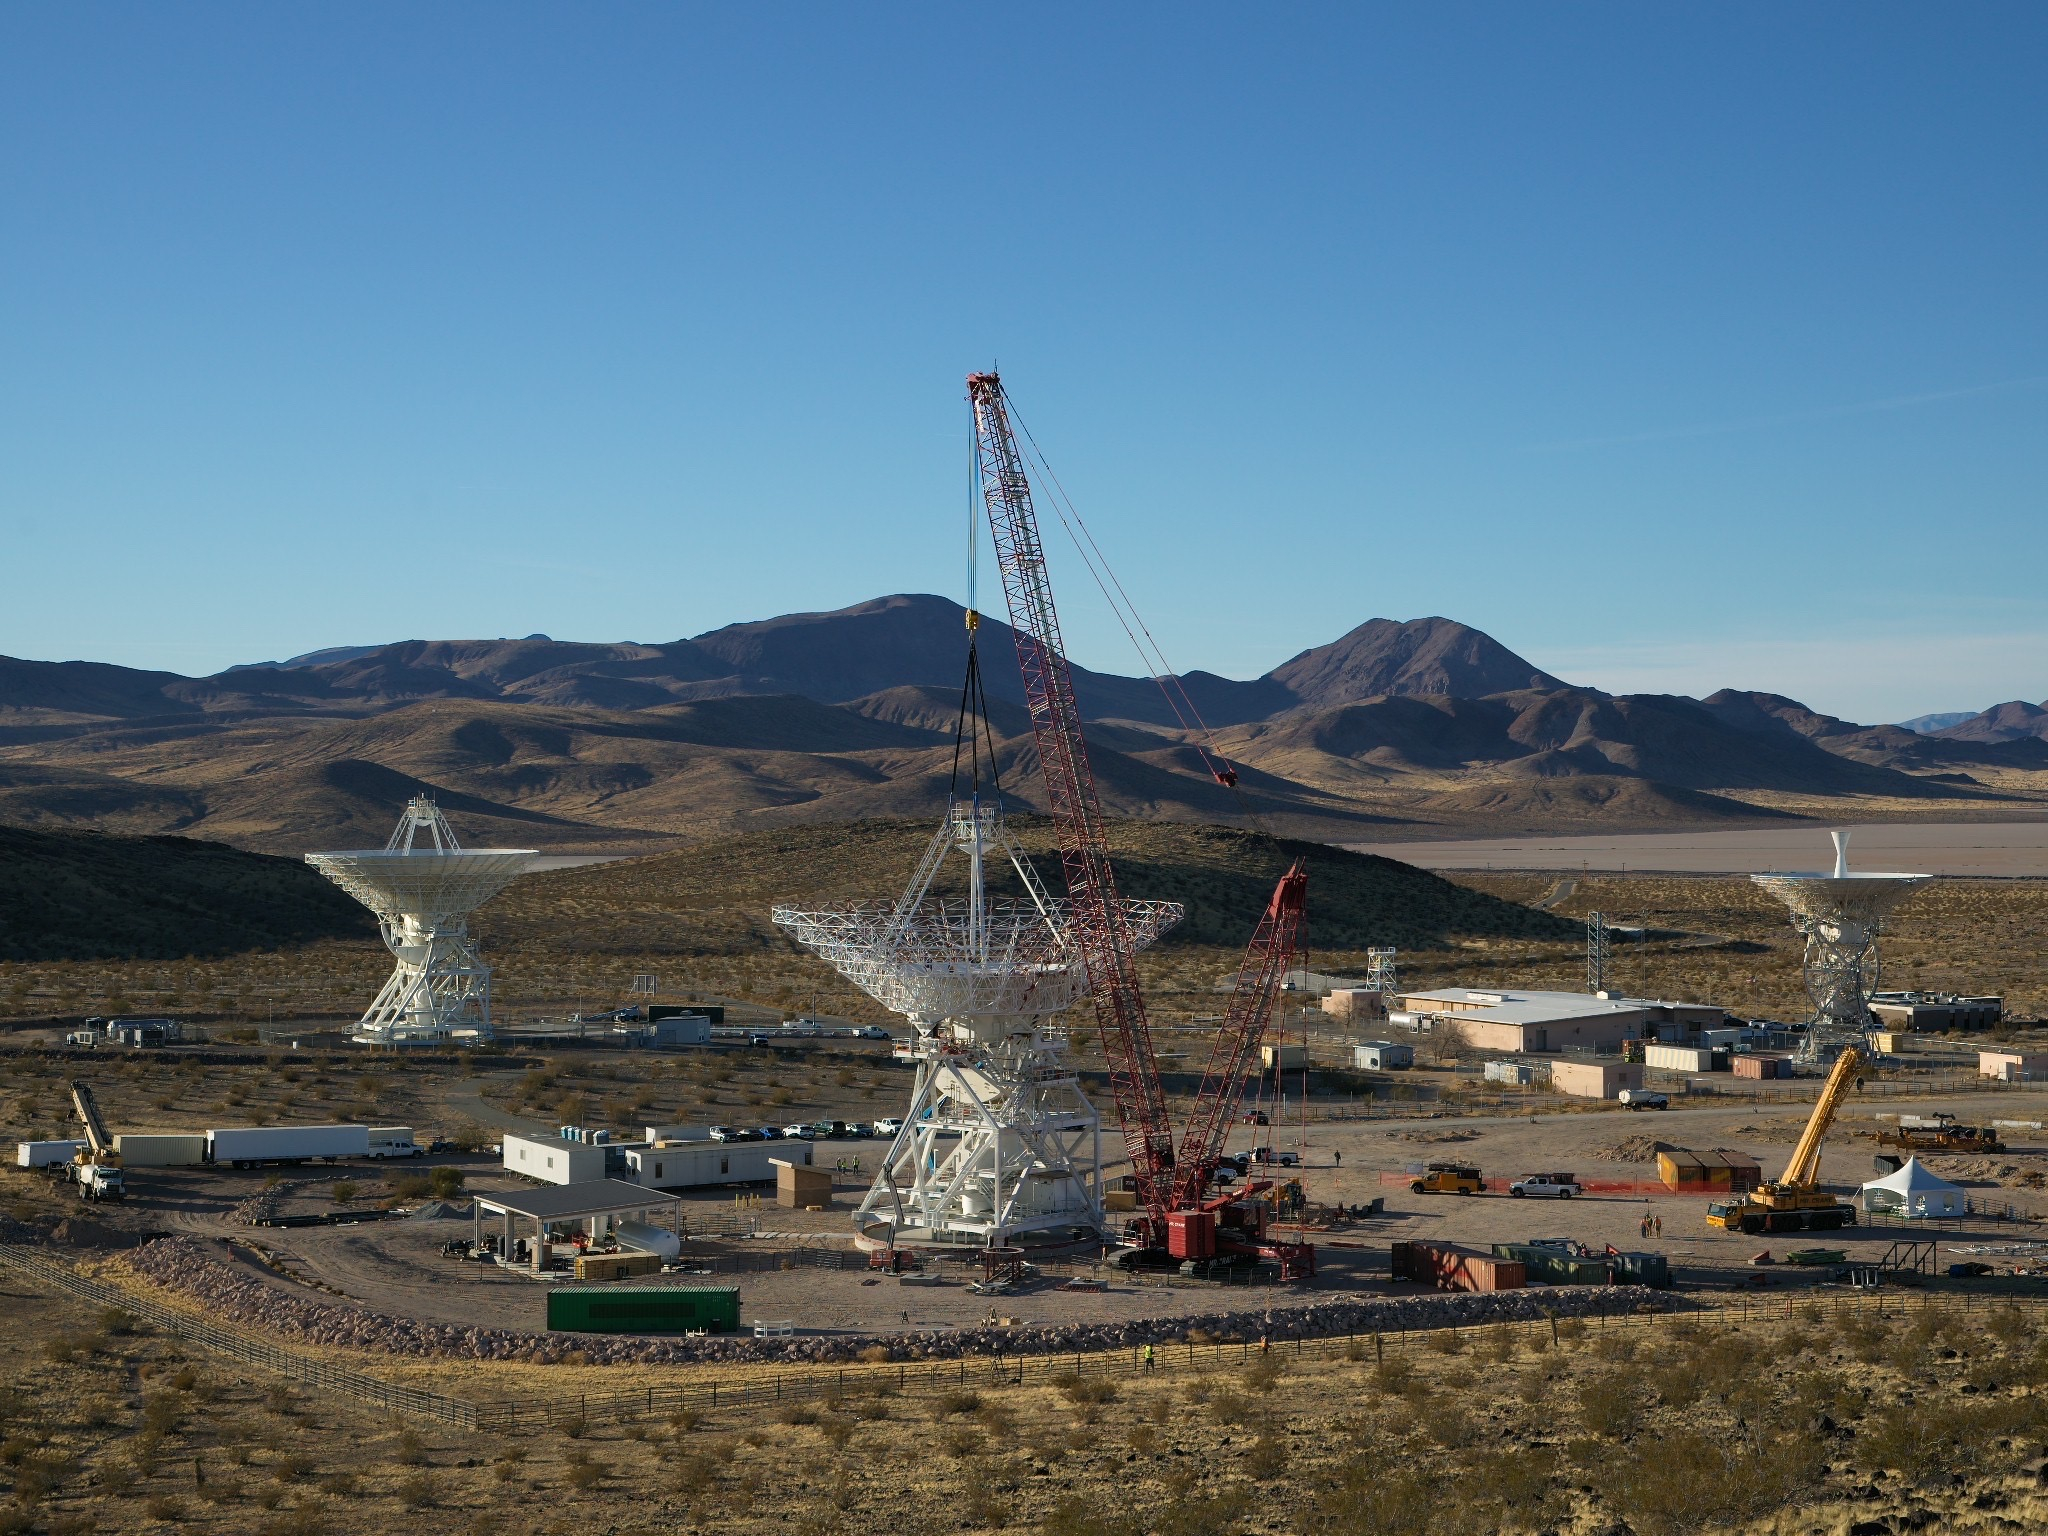

Deep Space Station 23: Goldstone Antenna Gets Its Quadripod

A crane lowers a four-legged support structure called a quadripod onto the steel framework of the Deep Space Station 23 (DSS-23) reflector dish on Dec. 18, 2024. The reflector framework was bolted into place earlier in the day, and the quadripod, which weighs 16 ½ tons, was the last major component to be installed that day. The reflector dish will be fitted with panels to create a curved surface to collect radio frequency signals. The quadripod features a curved subreflector that will direct radio frequency signals from deep space that bounce off the main reflector into the antenna’s receiver in its pedestal, where the antenna’s receivers are housed.

The new 112-foot-wide (34-meter-wide) dish is located at the Deep Space Network’s Goldstone Space Communications Complex near Barstow, California. A multi-frequency beam waveguide antenna, DSS-23 will come online in 2026, boosting the DSN’s capacity and enhance NASA’s deep space communications capabilities for decades to come. It is the fifth of six new beam waveguide antennas to be added to the network, following DSS-53, which was added at the DSN’s Madrid complex in 2022.

The DSN allows missions to track, send commands to, and receive scientific data from faraway spacecraft. It is managed by NASA’s Jet Propulsion Laboratory in Southern California for the agency’s Space Communications and Navigation (SCaN) program, which is located at NASA Headquarters within the Space Operations Mission Directorate.

Credit: NASA/JPL-Caltech